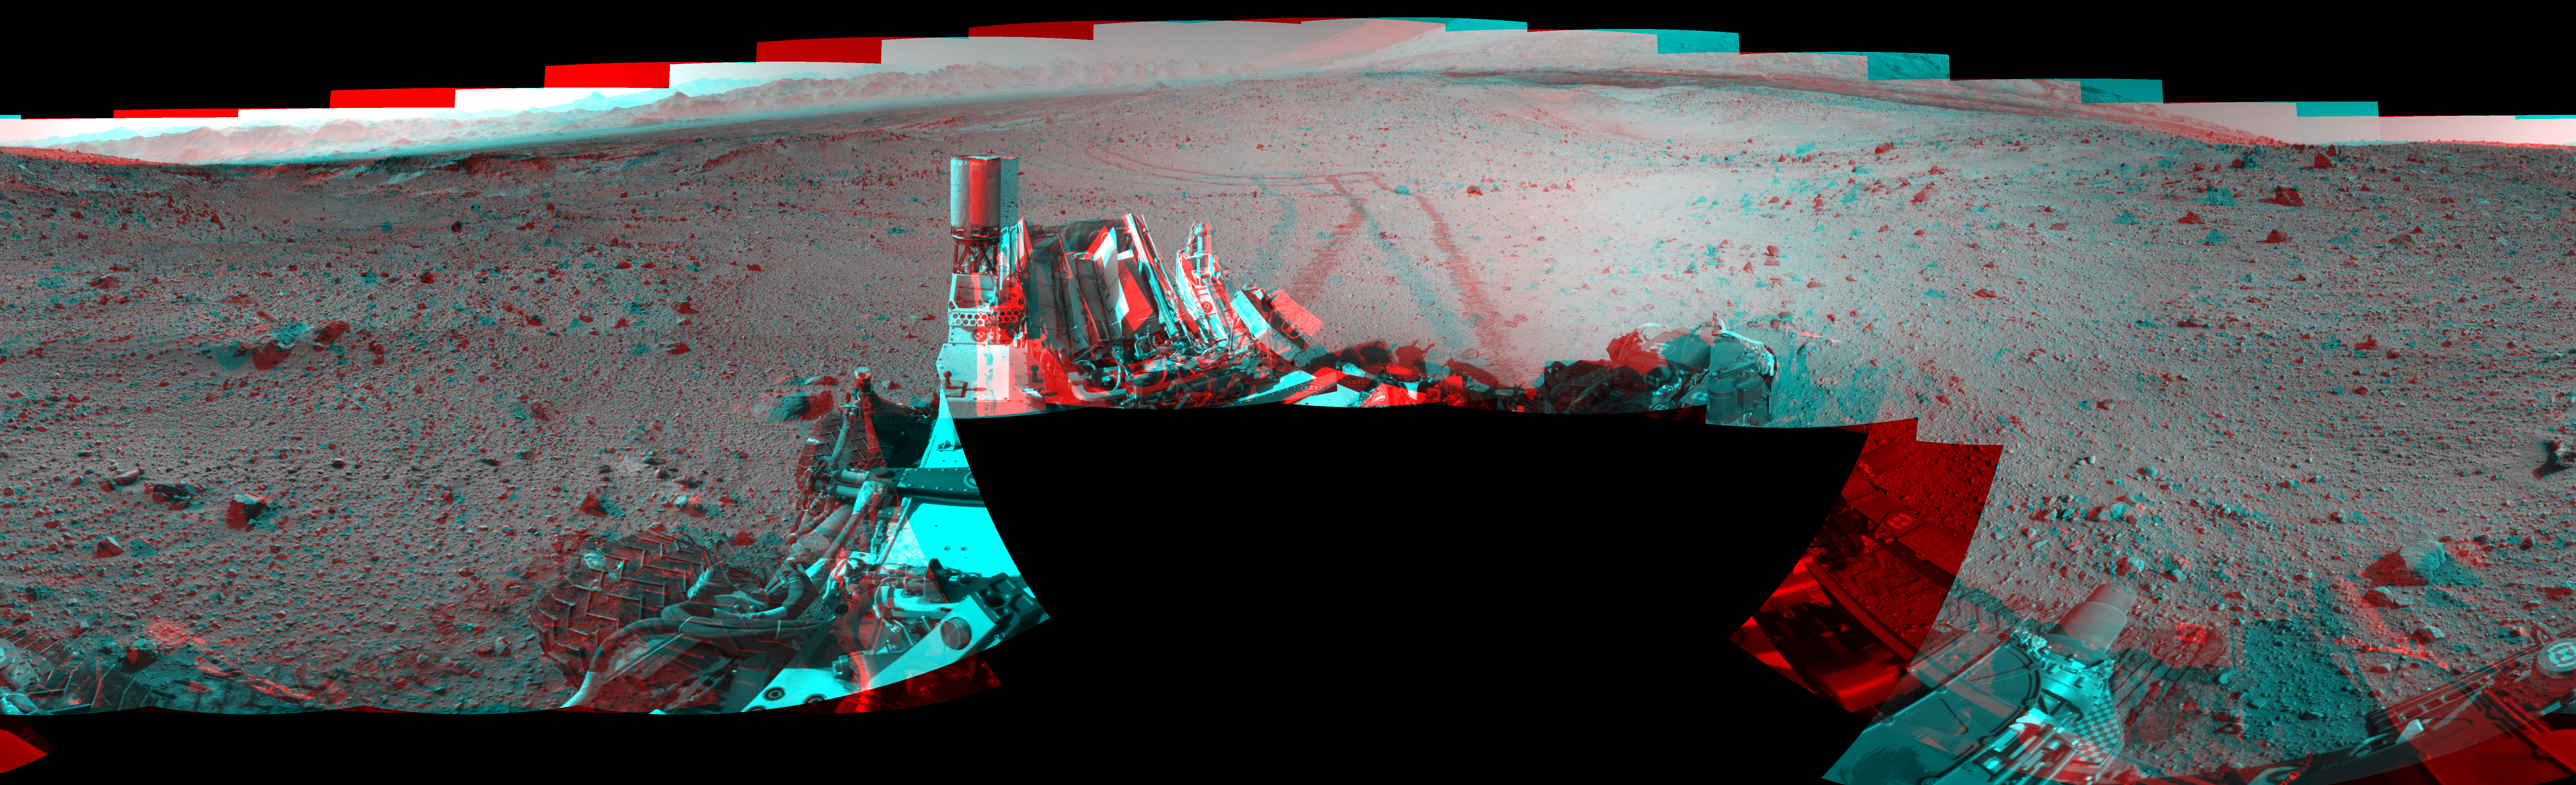

Full-Circle Vista During Curiosity’s Approach to ‘Dingo Gap’ (Stereo)

This stereo mosaic of images from the Navigation Camera (Navcam) on NASA’s Mars rover Curiosity shows the terrain surrounding the rover’s position on the 524th Martian day, or sol, of the mission (Jan. 26, 2014). The scene appears three dimensional when viewed through red-blue glasses with the red lens on the left.

The images were taken right after Curiosity completed a drive of about 79 feet (24 meters). The view covers a full 360 degrees, centered toward the east, with west at both the left and right ends. The far horizon on the left is the rim of Gale Crater. Just below the darker, nearer horizon is a sand dune at a location called “Dingo Gap.” The mosaic is presented as a cylindrical perspective projection.

NASA’s Jet Propulsion Laboratory, a division of the California Institute of Technology, Pasadena, manages the Mars Science Laboratory Project for NASA’s Science Mission Directorate, Washington. JPL designed and built the project’s Curiosity rover.

Credit: NASA/JPL-Caltech